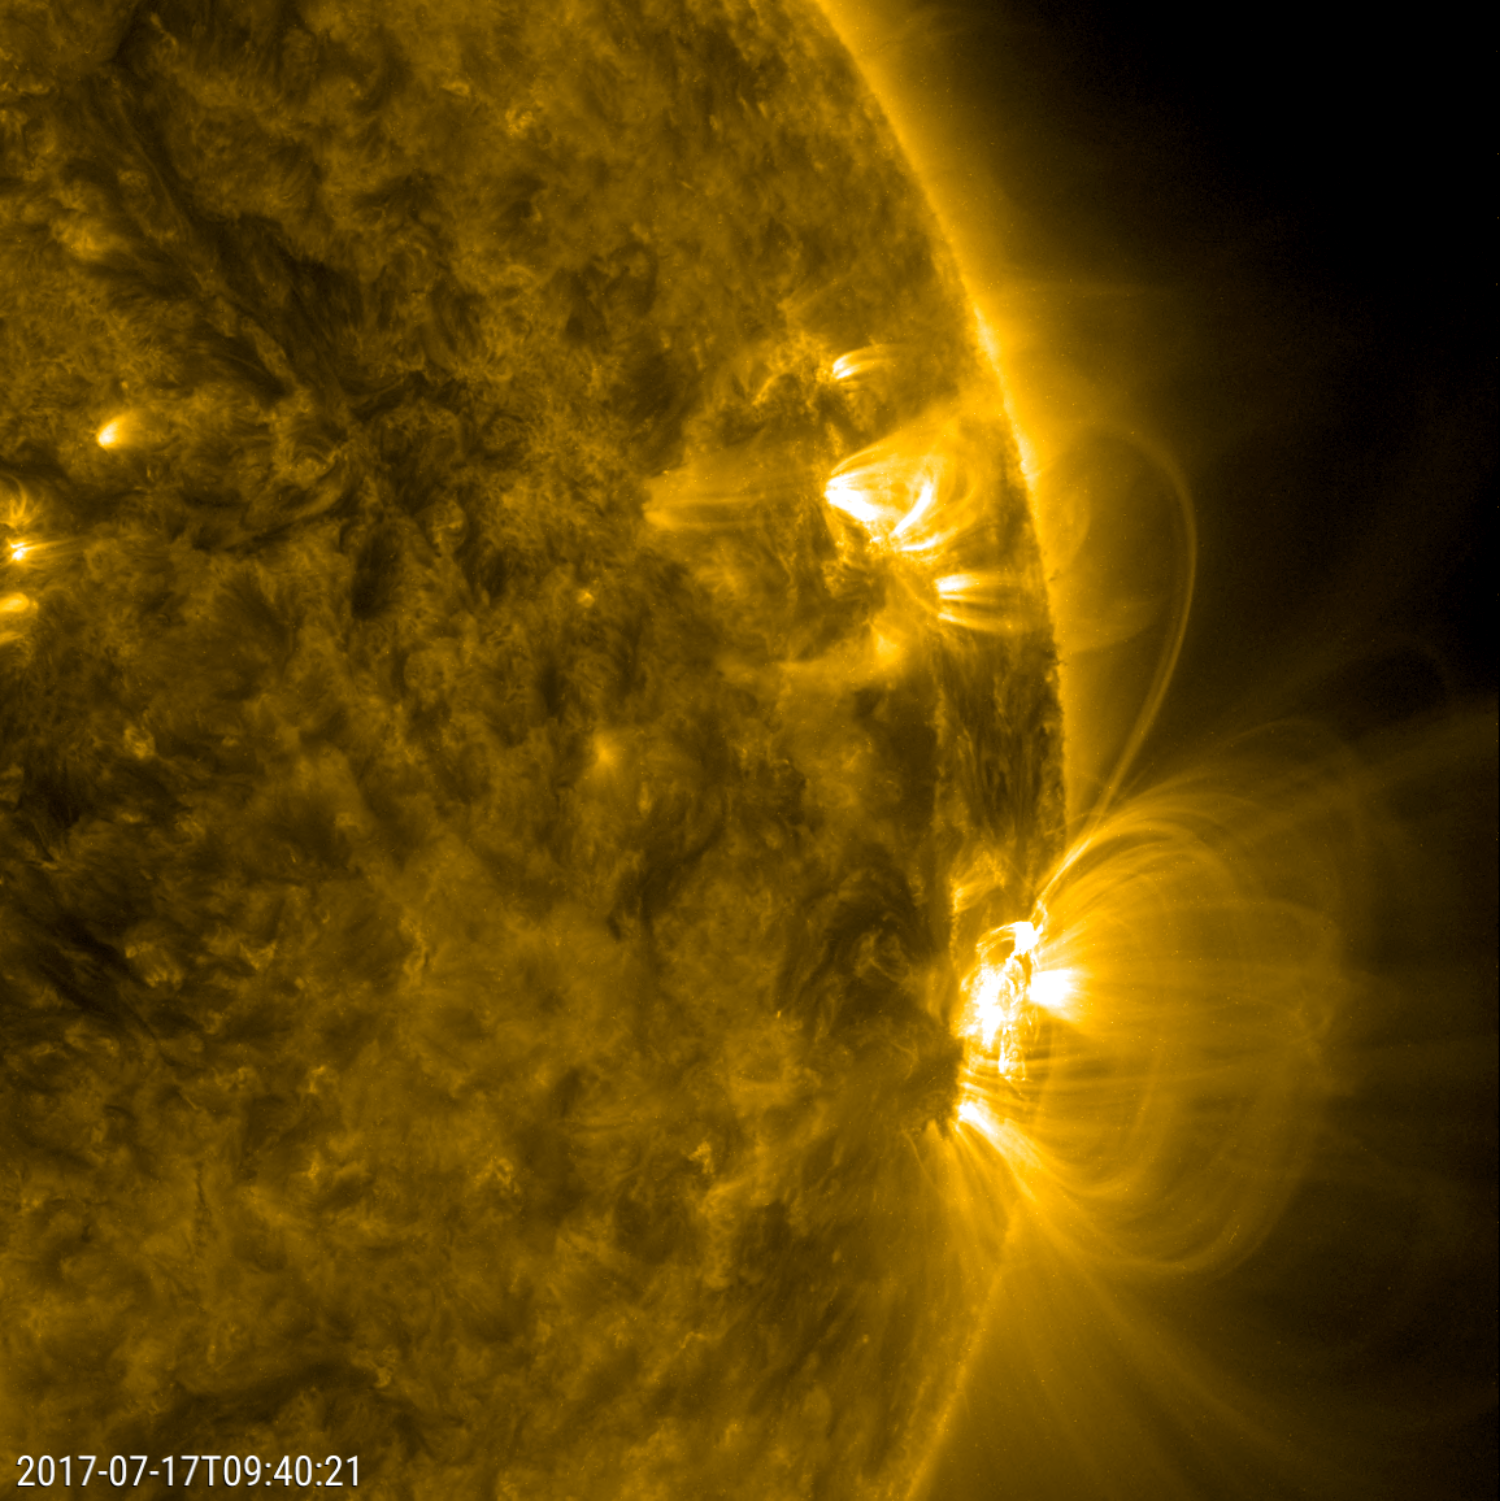

Kinked Loop Stretching Between Two Active Regions

Numerous arches of magnetic field lines danced and swayed above a large active region over about a 30-hour period (July 17-18, 2017). We can also see the magnetic field lines from the large active region reached out and connected with a smaller active region. Those linked lines then strengthened (become brighter), but soon began to develop a kink in them and rather swiftly faded from view. All of this activity is driven by strong magnetic forces associated with the active regions. The images were taken in a wavelength of extreme ultraviolet light.

Movies
PIA21838_Kinked_loop171_big.mp4
PIA21838_Kinked_loop171_sm.mp4

SDO is managed by NASA’s Goddard Space Flight Center, Greenbelt, Maryland, for NASA’s Science Mission Directorate, Washington. Its Atmosphere Imaging Assembly was built by the Lockheed Martin Solar Astrophysics Laboratory (LMSAL), Palo Alto, California.

Credit: NASA/GSFC/Solar Dynamics Observatory